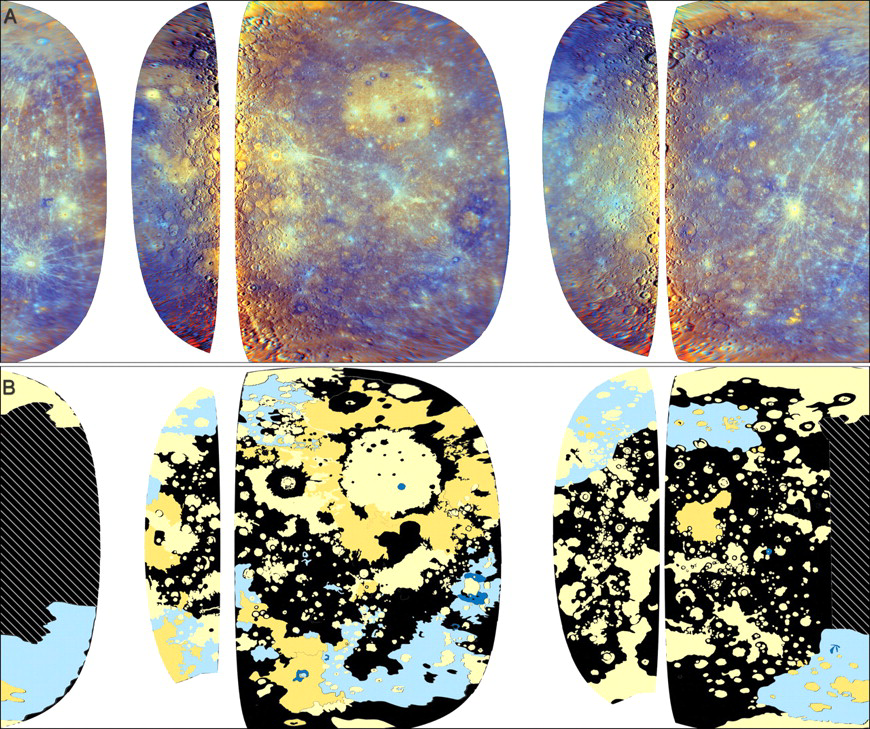

Mapping Mercury’s Crust

This image was recently featured in an article in Science magazine about the evolution of Mercury’s crust. The top mosaic (A) is an enhanced-color view (PIA12051) of the planet created from images taken through the WAC’s eleven color filters during MESSENGER’s first and second flybys of Mercury. White areas are those that MESSENGER has not yet observed. The bottom half of this image (B) is a map of major terrain types on Mercury. It was made by examining enhanced-color WAC mosaics (as shown at the top) that highlight color and compositional differences on the surface as well as higher-resolution Narrow Angle Camera (NAC) mosaics (PIA11767) that provide information about the surface texture and relationships among surface features.

On the geologic map, the pale yellow and darker yellow areas represent different types of smooth plains. The Caloris basin (PIA10359), for example, appears all in the pale yellow color, while the area around it is a darker yellow, indicating two different types of smooth plains in these neighboring areas. This global mapping study has indicated that smooth plains are widespread and cover about 40% of Mercury’s surface. Many large areas of smooth plains also show evidence for a volcanic origin, leading to the conclusion that volcanism may have been extensive in Mercury’s history. The light and dark blue colors highlight areas of the surface that have a lower reflectance and different composition than the smooth plains. The black areas on this map represent other kinds of terrain. The crosshatched areas were not included in the map because the high Sun angle during the flybys made them unsuitable for interpreting surface texture.

Date Acquired: January 14, 2008, and October 6, 2008
Instrument: Wide Angle Camera (WAC) of the Mercury Dual Imaging System (MDIS)
Scale: Mercury’s diameter is 4880 kilometers (3030 miles)

These images are from MESSENGER, a NASA Discovery mission to conduct the first orbital study of the innermost planet, Mercury. For information regarding the use of images, see the MESSENGER image use policy.

Credit: NASA/Johns Hopkins University Applied Physics Laboratory/Carnegie Institution of Washington